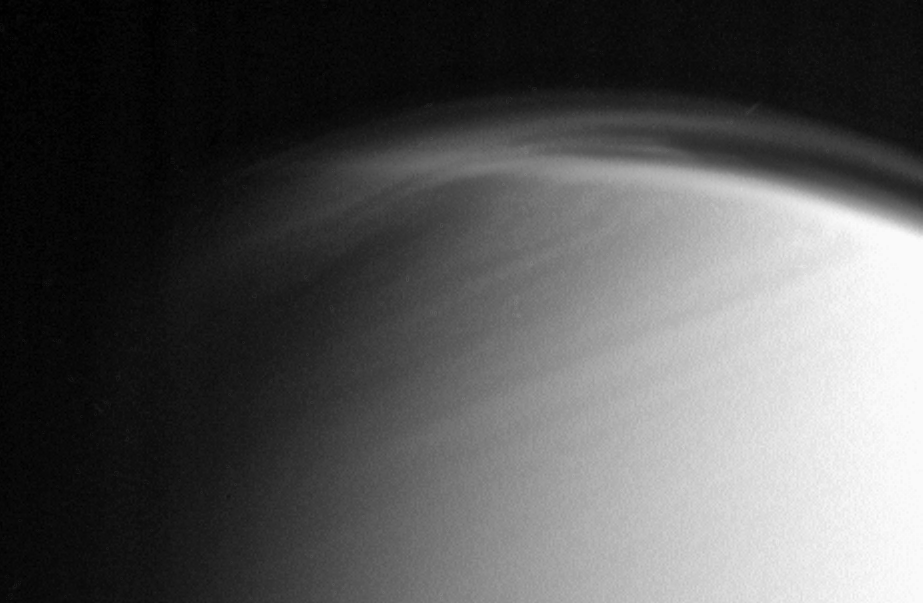

Shifting Northern Hazes

The complex and dynamic atmosphere of Titan displays multiple haze layers near the north pole in this view, which also provides an excellent look at the detached stratospheric haze layer that surrounds the moon at lower latitudes.

North on Titan (5,150 kilometers, or 3,200 miles across) is up and rotated 20 degrees to the left.

The image was taken with the Cassini spacecraft narrow-angle camera on March 16, 2006, using a filter sensitive to wavelengths of ultraviolet light centered at 338 nanometers. The image was obtained at a distance of approximately 1.2 million kilometers (800,000 miles) from Titan and at a Sun-Titan-spacecraft, or phase, angle of 68 degrees. Image scale is 7 kilometers (5 miles) per pixel.

The Cassini-Huygens mission is a cooperative project of NASA, the European Space Agency and the Italian Space Agency. The Jet Propulsion Laboratory, a division of the California Institute of Technology in Pasadena, manages the mission for NASA’s Science Mission Directorate, Washington, D.C. The Cassini orbiter and its two onboard cameras were designed, developed and assembled at JPL. The imaging operations center is based at the Space Science Institute in Boulder, Colo.

Credit: NASA/JPL/Space Science Institute